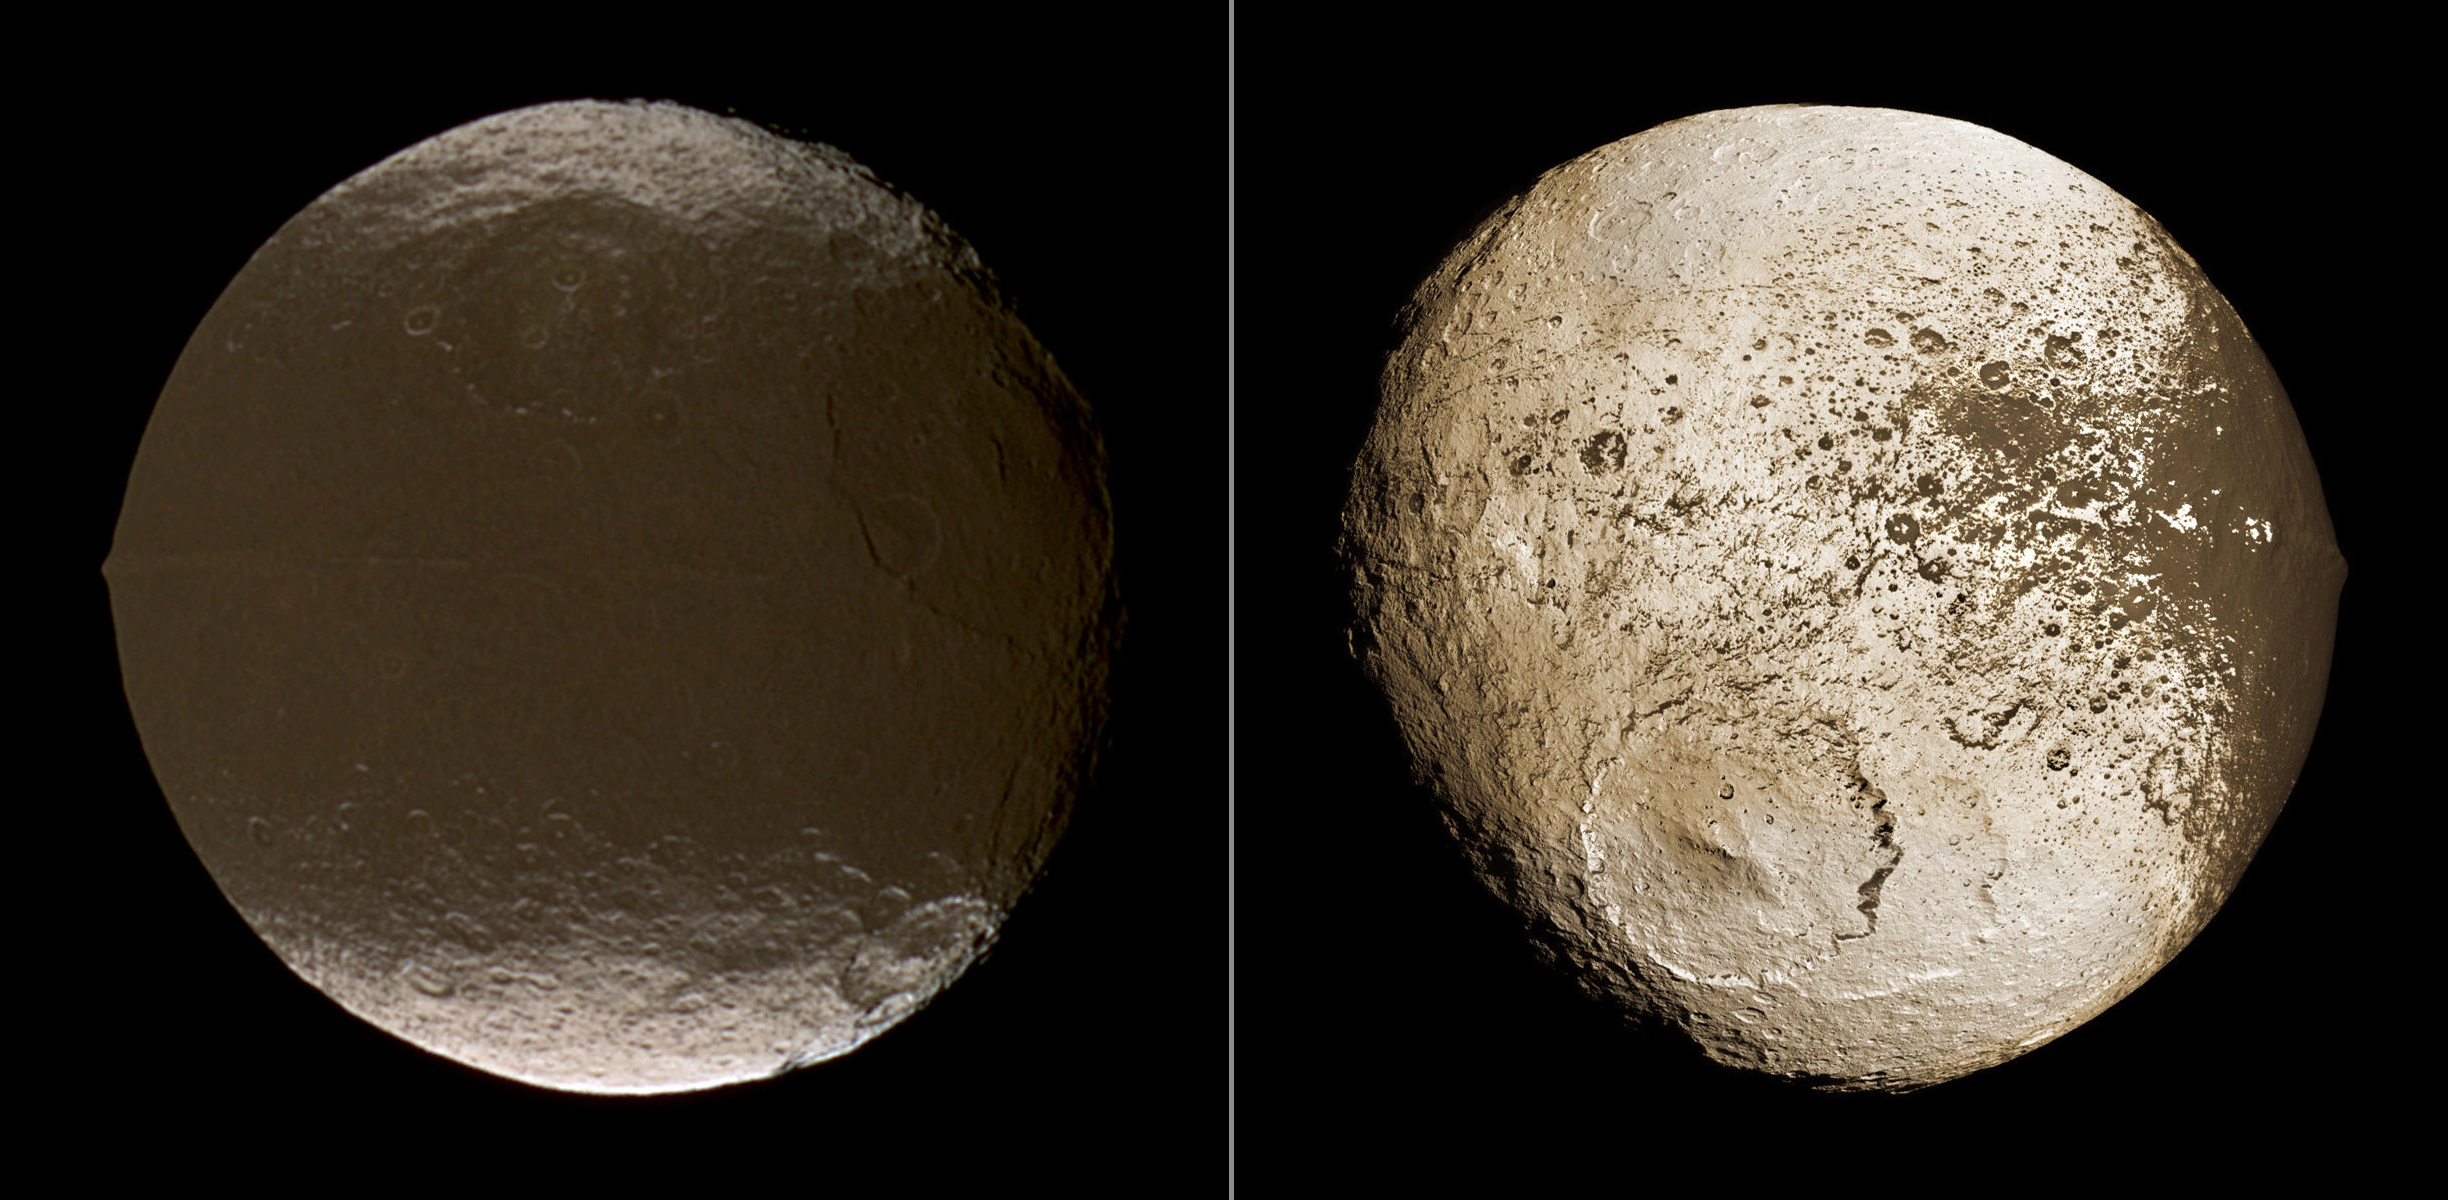

Global View of Iapetus’ Dichotomy

These two global images of Iapetus show the extreme brightness dichotomy on the surface of this peculiar Saturnian moon. The left-hand panel shows the moon’s leading hemisphere and the right-hand panel shows the moon’s trailing side. While low and mid latitudes of the leading side exhibit a surface almost as dark as charcoal, broad tracts of the trailing side are almost as bright as snow. The dark terrain covers about 40 percent of the surface and is named Cassini Regio. The names of the bright terrain are Roncevaux Terra (north) and Saragossa Terra (south).

On both hemispheres, the dominant landforms are impact craters. The largest known well-preserved basin on Iapetus, called Turgis, has a diameter of about 580 kilometers (360 miles). It lies at 17 degrees north latitude, 28 degrees west longitude at the eastern edge of the dark Cassini Regio and is visible on the right side of the left-hand panel. The prominent basin on the southern trailing side (at the lower left of the right-hand panel) is Engelier. Engelier is located at 41 degrees south latitude, 265 degrees west longitude, and has a diameter of about 504 kilometers (313 miles). Its formation destroyed about half of Gerin, another large basin on Iapetus. Gerin is located at 46 degrees south latitude, 233 degrees west longitude, and has a diameter of about 445 kilometers (276 miles). Tortelosa Montes, a part of the giant equatorial ridge that was discovered in Cassini images on December 25, 2004, is visible in the left panel as a thin line within Cassini Regio, and as a tall prominence at the western limb. It continues onto the trailing side (right side of right panel), where the bright western flanks of the Carcassone Montes appear as dominant bright spots within the western edge of Cassini Regio.

The cause of the extreme brightness dichotomy on Iapetus is likely to be thermal segregation of water ice on a global scale. Thermal effects are usually expected to act latitudinally. That is, polar areas are colder than equatorial terrain in most cases due to the more oblique angle of the solar irradiation. Therefore, an additional process is required to explain the longitudinal difference as well. In one model, dark, reddish dust coming in from space and preferentially deposited on the leading side forms a small, but crucial difference between the leading and trailing hemispheres, which is sufficient to allow the thermal effect to evaporate the water ice on the leading side completely, but only marginally on the trailing side. See PIA11689 to learn more. Iapetus’ extremely slow rotation rate (1,904 hours), its distance from the sun, its relatively small size and surface gravity, and its outer position within the regular satellite system of Saturn are also crucial contributing conditions for this mechanism to work as observed.

North on Iapetus is approximately up in the images. Iapetus has a diameter of 1471 kilometers (914 miles).

The right-hand panel, released previously as PIA08384, shows a mosaic of 60 different images, obtained on September 10, 2007.

The left-hand panel is a color composite of three images obtained through infrared, green and ultraviolet spectral filters (centered at 752, 568 and 338 nanometers, respectively) by Cassini’s narrow-angle camera on Dec. 27, 2004. The view was acquired at a distance of approximately 717,000 kilometers (446,000 miles) from Iapetus and at a sun-Iapetus-spacecraft, or phase, angle of 22 degrees.

Scale in the original image on the left was about 4 kilometers (2.5 miles) per pixel. For ease of comparison, the scales in both the left and right images were set to 1,400 meters (4,600 feet) per pixel.

The Cassini-Huygens mission is a cooperative project of NASA, the European Space Agency and the Italian Space Agency. The Jet Propulsion Laboratory, a division of the California Institute of Technology in Pasadena, manages the mission for NASA’s Science Mission Directorate, Washington, D.C. The Cassini orbiter and its two onboard cameras were designed, developed and assembled at JPL. The imaging operations center is based at the Space Science Institute in Boulder, Colo.

Credit: NASA/JPL/Space Science Institute